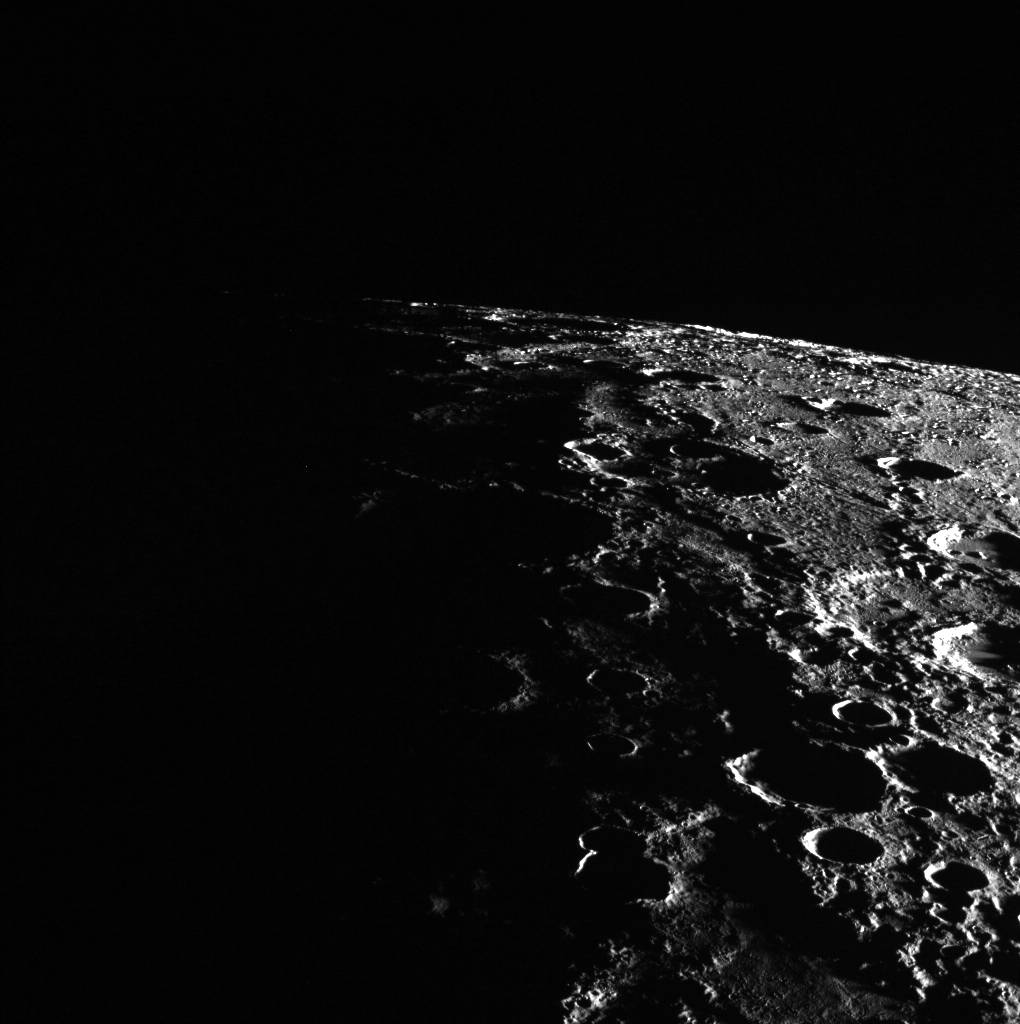

On the Edge

In today’s image, Mercury’s horizon cuts a striking edge against the stark blackness of space. On the right, sunlight harshly brings the landscape into relief while on the left, the surface is shrouded in the darkness of night.

This image was acquired as part of MDIS’s limb imaging campaign. Once per week, MDIS captures images of Mercury’s limb, with an emphasis on imaging the southern hemisphere limb. These limb images provide information about Mercury’s shape and complement measurements of topography made by the Mercury Laser Altimeter (MLA) of Mercury’s northern hemisphere.

Date acquired: January 20, 2015
Image Mission Elapsed Time (MET): 64084239
Image ID: 7831084
Instrument: Wide Angle Camera (WAC) of the Mercury Dual Imaging System (MDIS)
WAC filter: 7 (748 nanometers)
Center Latitude: -54.45°
Center Longitude: 90.52° E
Center Resolution: 401 meters/pixel

The MESSENGER spacecraft is the first ever to orbit the planet Mercury, and the spacecraft’s seven scientific instruments and radio science investigation are unraveling the history and evolution of the Solar System’s innermost planet. During the first two years of orbital operations, MESSENGER acquired over 150,000 images and extensive other data sets. MESSENGER is capable of continuing orbital operations until early 2015.

For information regarding the use of images, see the MESSENGER image use policy.

Credit: NASA/Johns Hopkins University Applied Physics Laboratory/Carnegie Institution of Washington